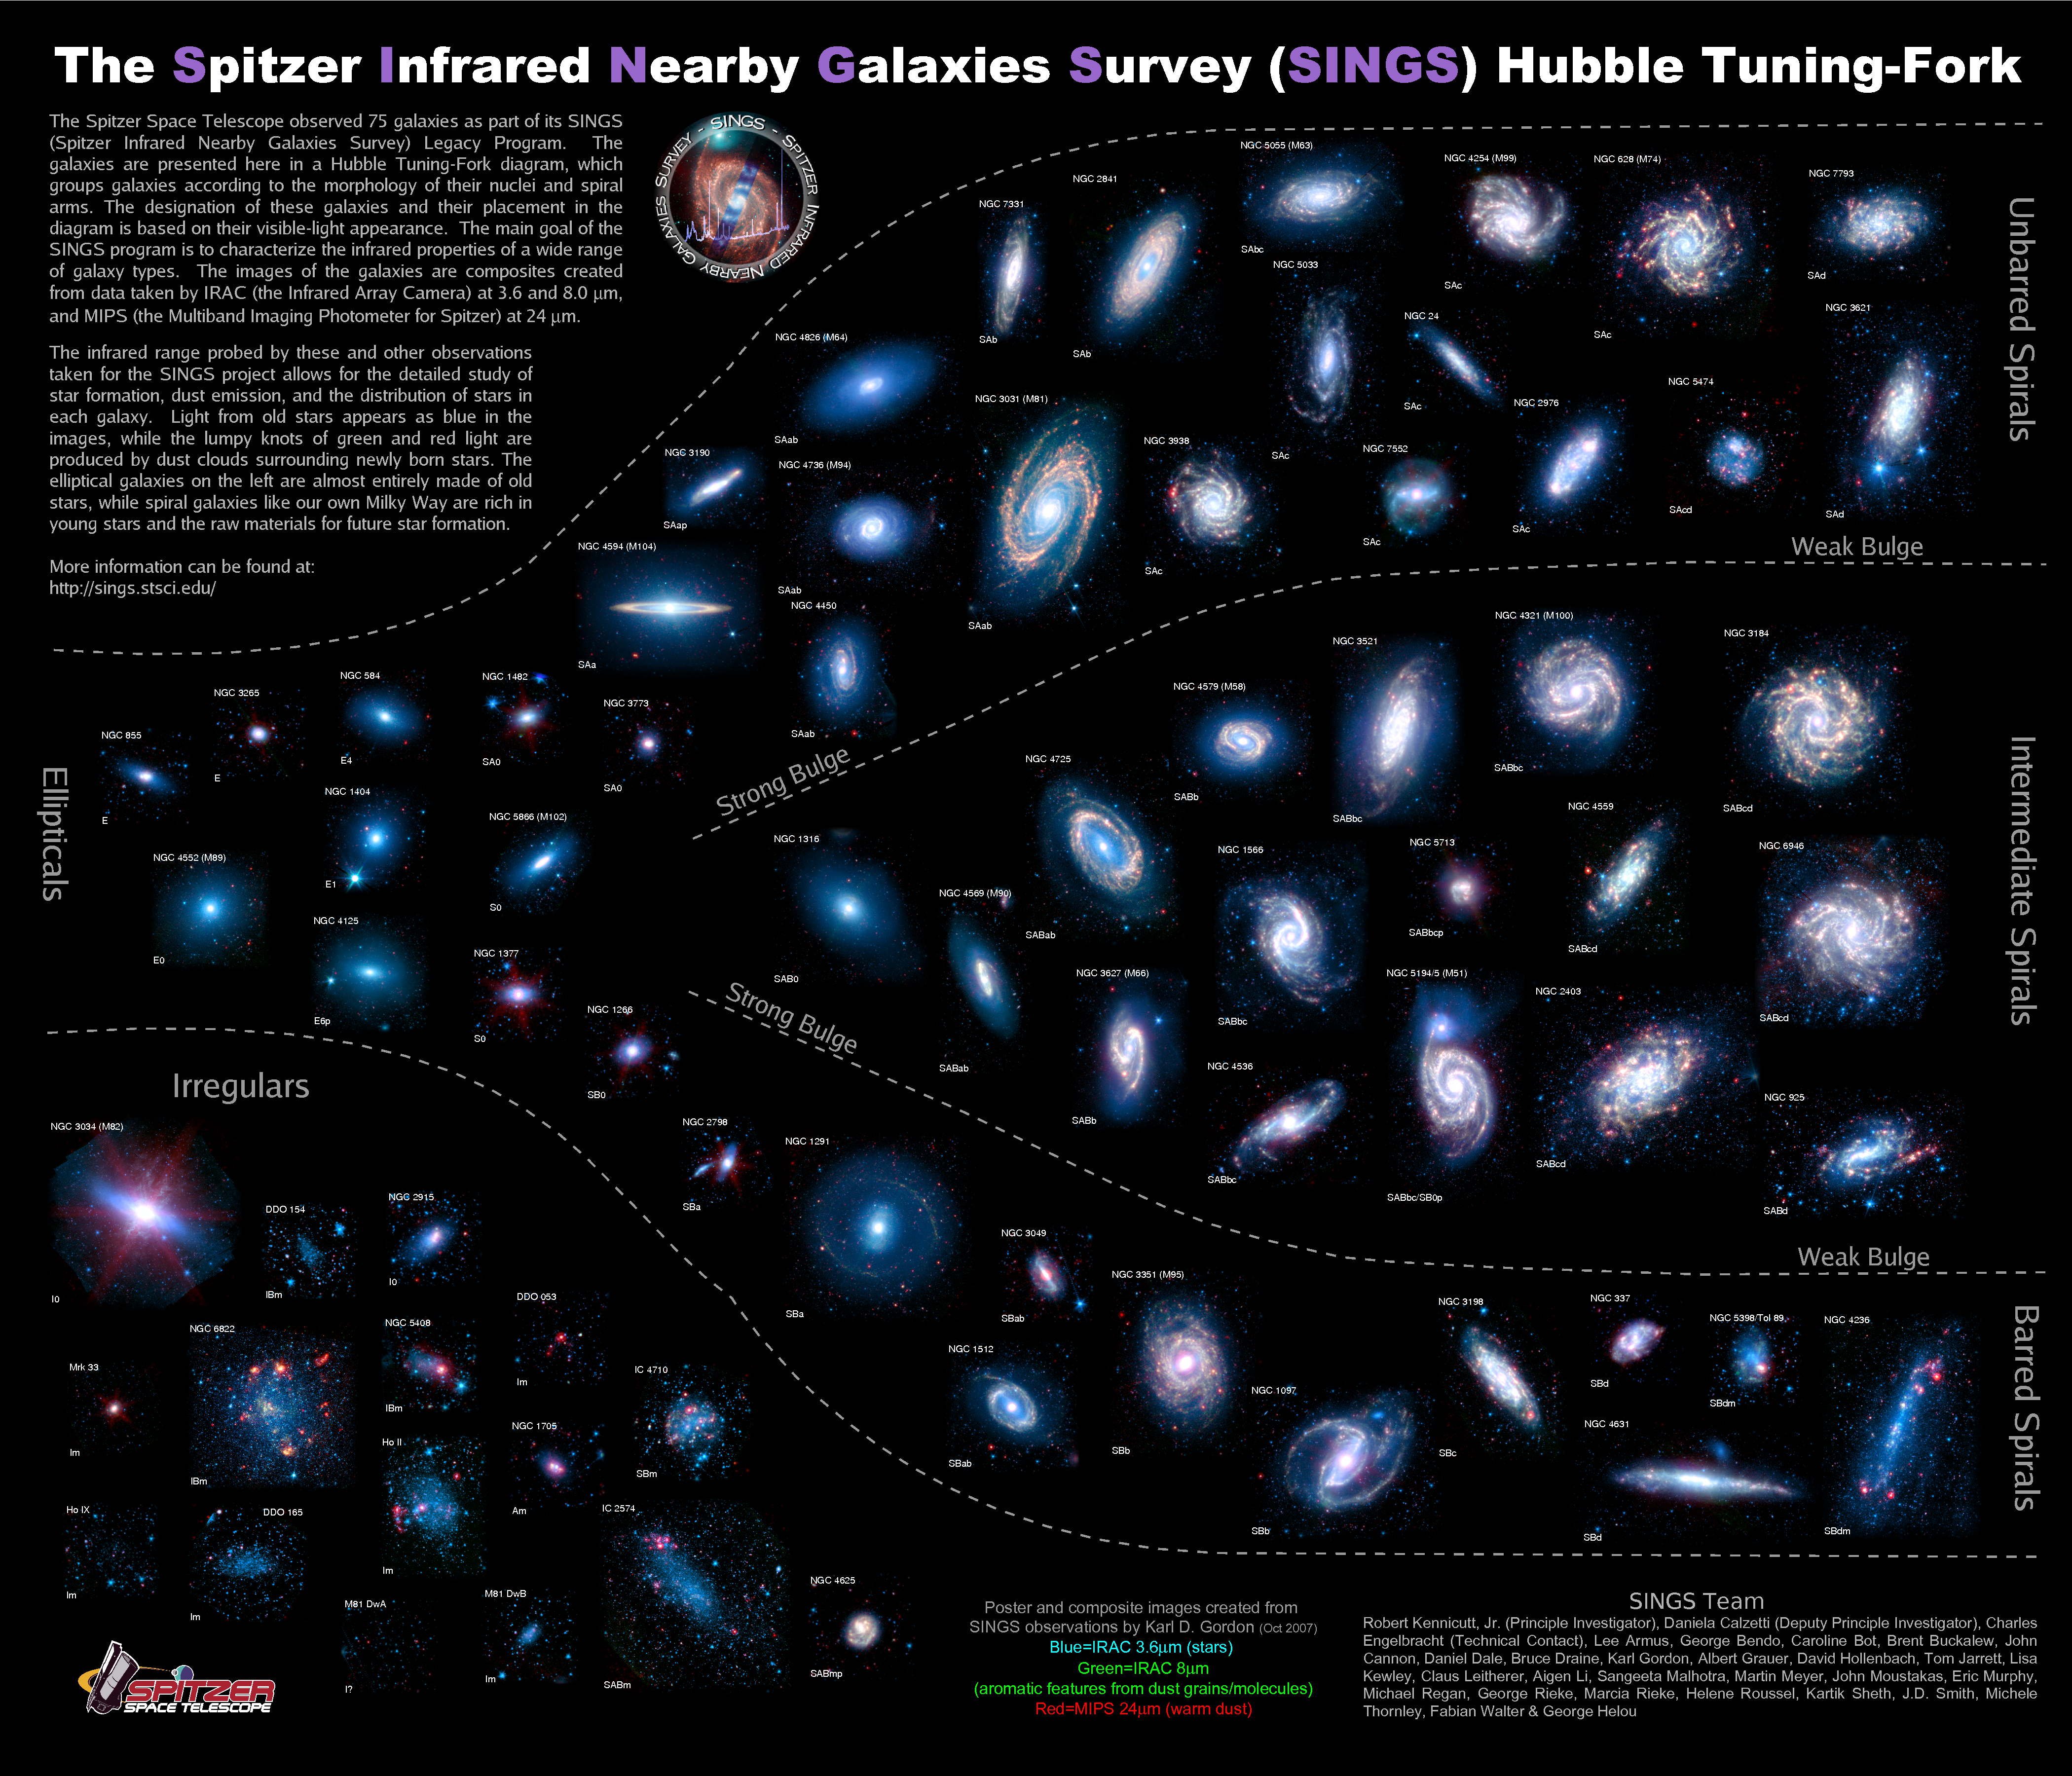

Lifestyles of the Galaxies Next Door

The "lifestyles" of 75 neighboring galaxies are illuminated in this poster from NASA's Spitzer Space Telescope. Scientists say this fresh perspective of our cosmic neighborhood provides valuable insights into growth process of galaxies at a glance.

Over the past four years, Spitzer snapped infrared portraits of some of our most fascinating galactic neighbors as part of the Spitzer Infrared Nearby Galaxy Survey (SINGS) Legacy project. By understanding the mechanisms that fuel and hinder star production in these nearby galaxies, SINGS astronomers hope to solve the mystery of where galaxies come from, and how they've developed throughout the universe's history.

"Once the SINGS observations were done, I began to wonder how to look at all of the galaxies and make sense of the big picture. The SINGS sample of 75 galaxies was just too many to display at once on a computer screen and still be able to appreciate the spatial details present in the images," said Dr. Karl Gordon, of the Space Science Telescope Institute, in Baltimore, Md., who is a member of the SINGS team.

Eventually, Gordon decided to create a poster with the 75 galaxies organized by shape -- using the classification system that astronomer Edwin Hubble created in 1925, soon after the physical nature of galaxies was discovered. The grouping system is called "Hubble's Tuning-Fork" because its overarching shape resembles a musical tuning-fork.

Credit: NASA/JPL-Caltech/K. Gordon (STScI) and SINGS Team